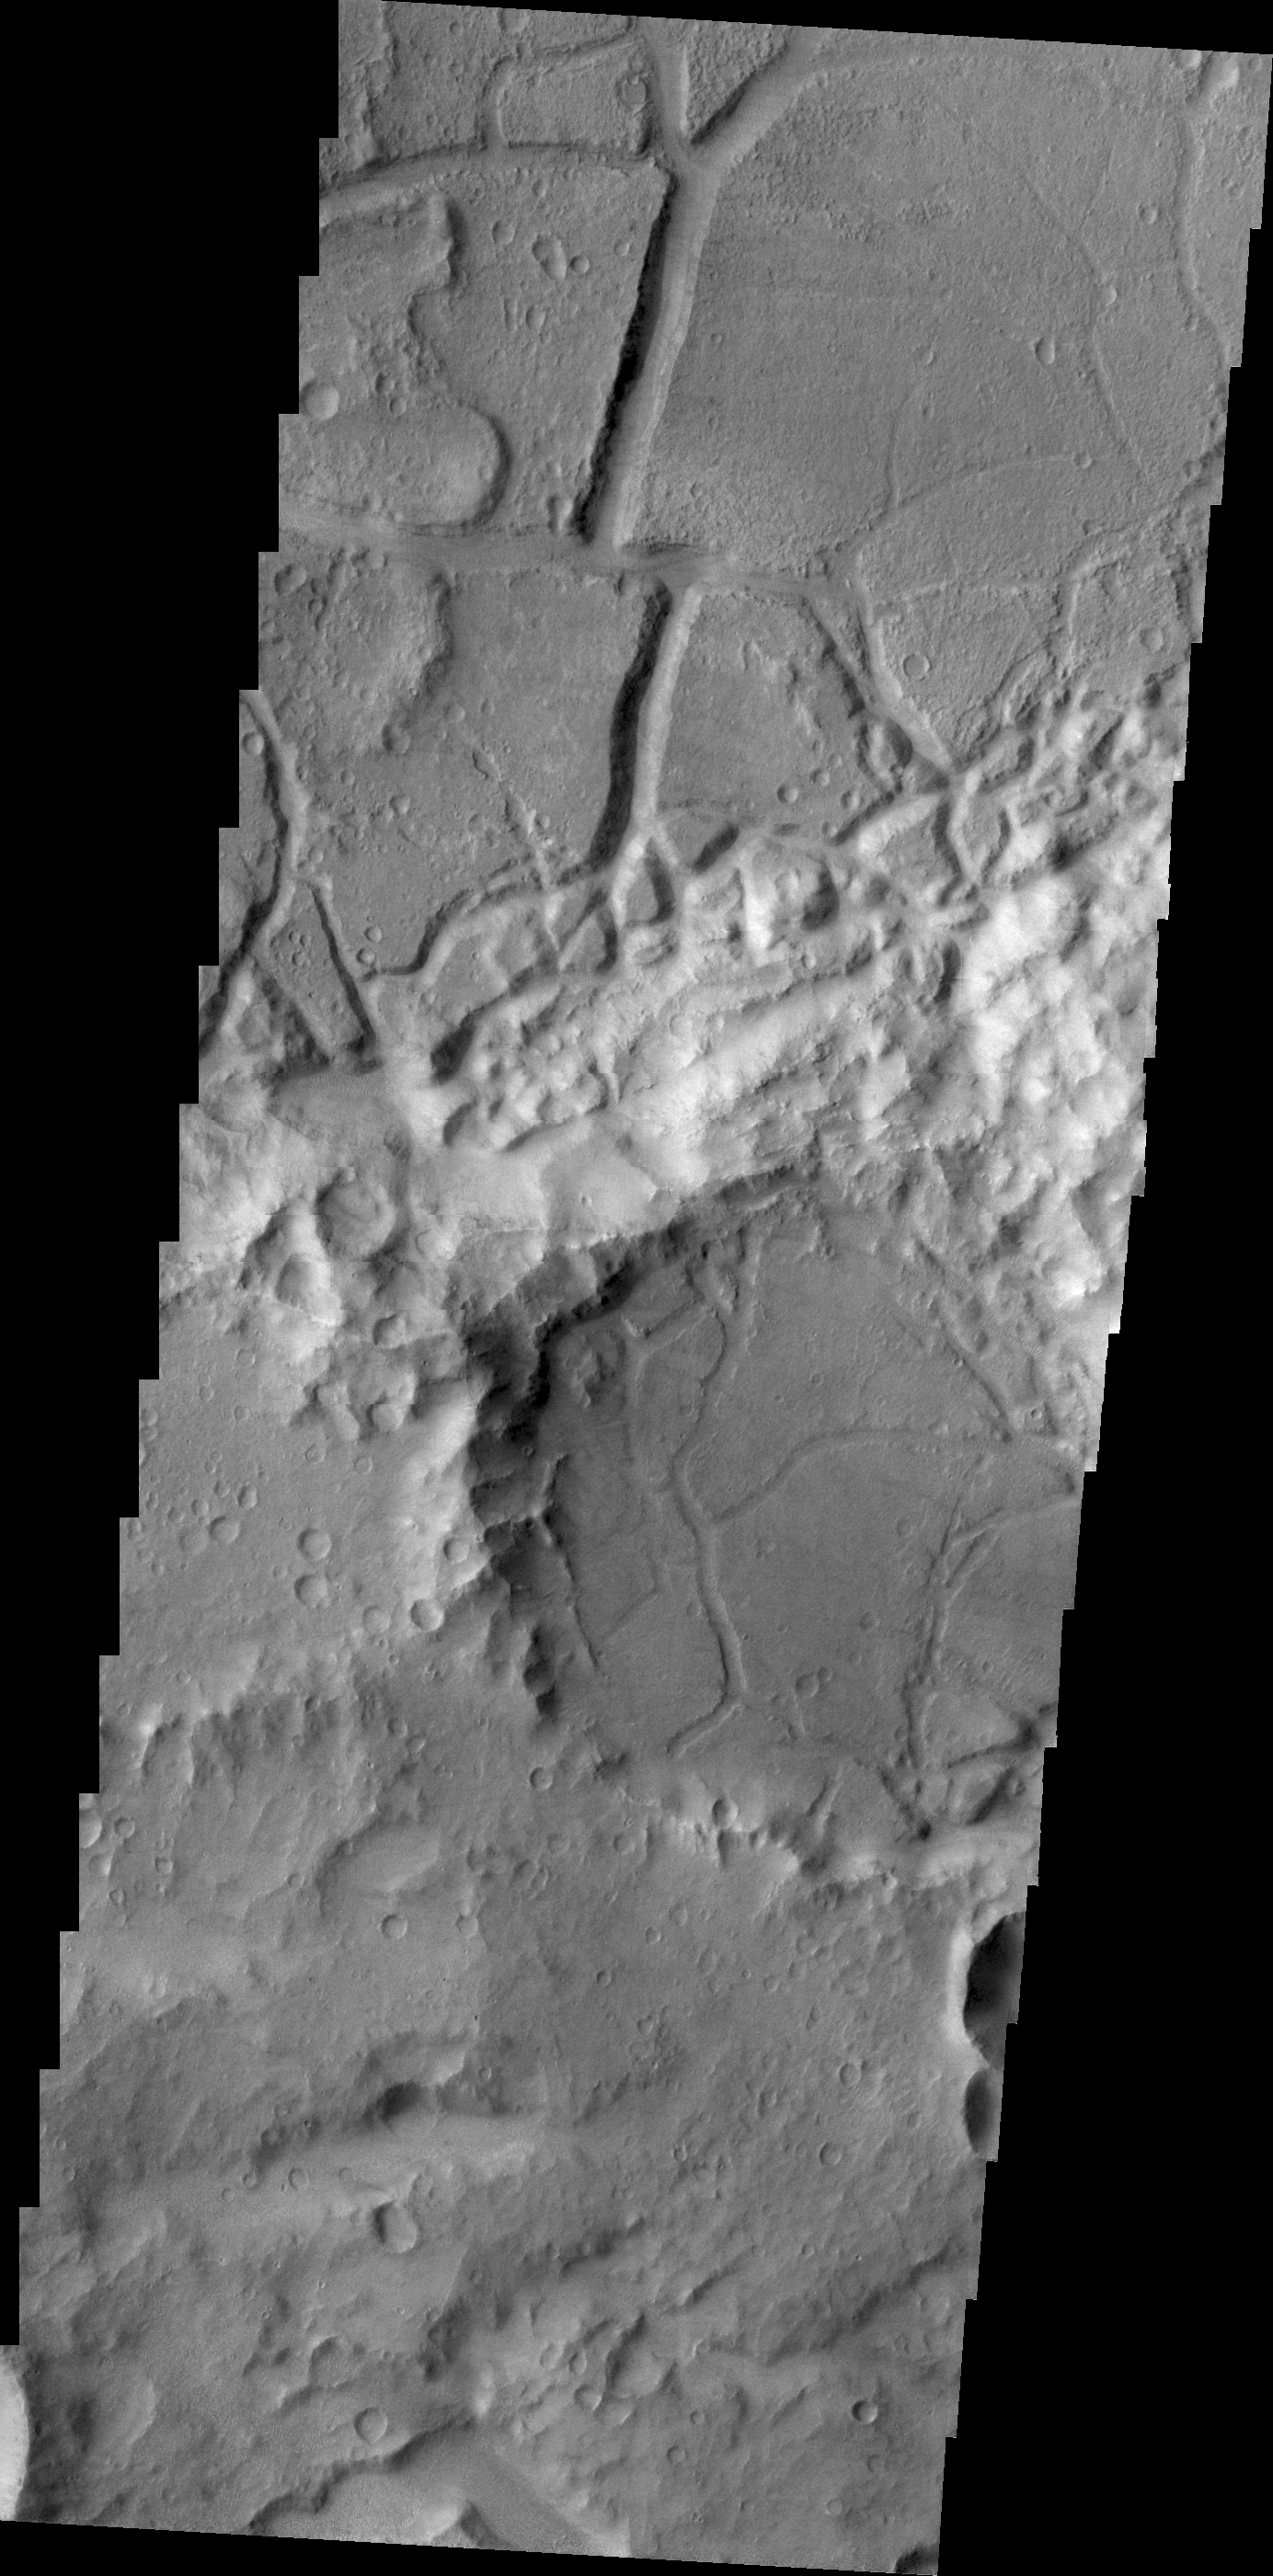

Tectonism

Tectonic stresses deform and fracture rocks and planetary surfaces. Right angles are a good indication that the feature was formed by tectonic stresses. We see evidence of these stresses in today’s VIS image of Margaritifer Terra.

Credit: NASA/JPL/ASU